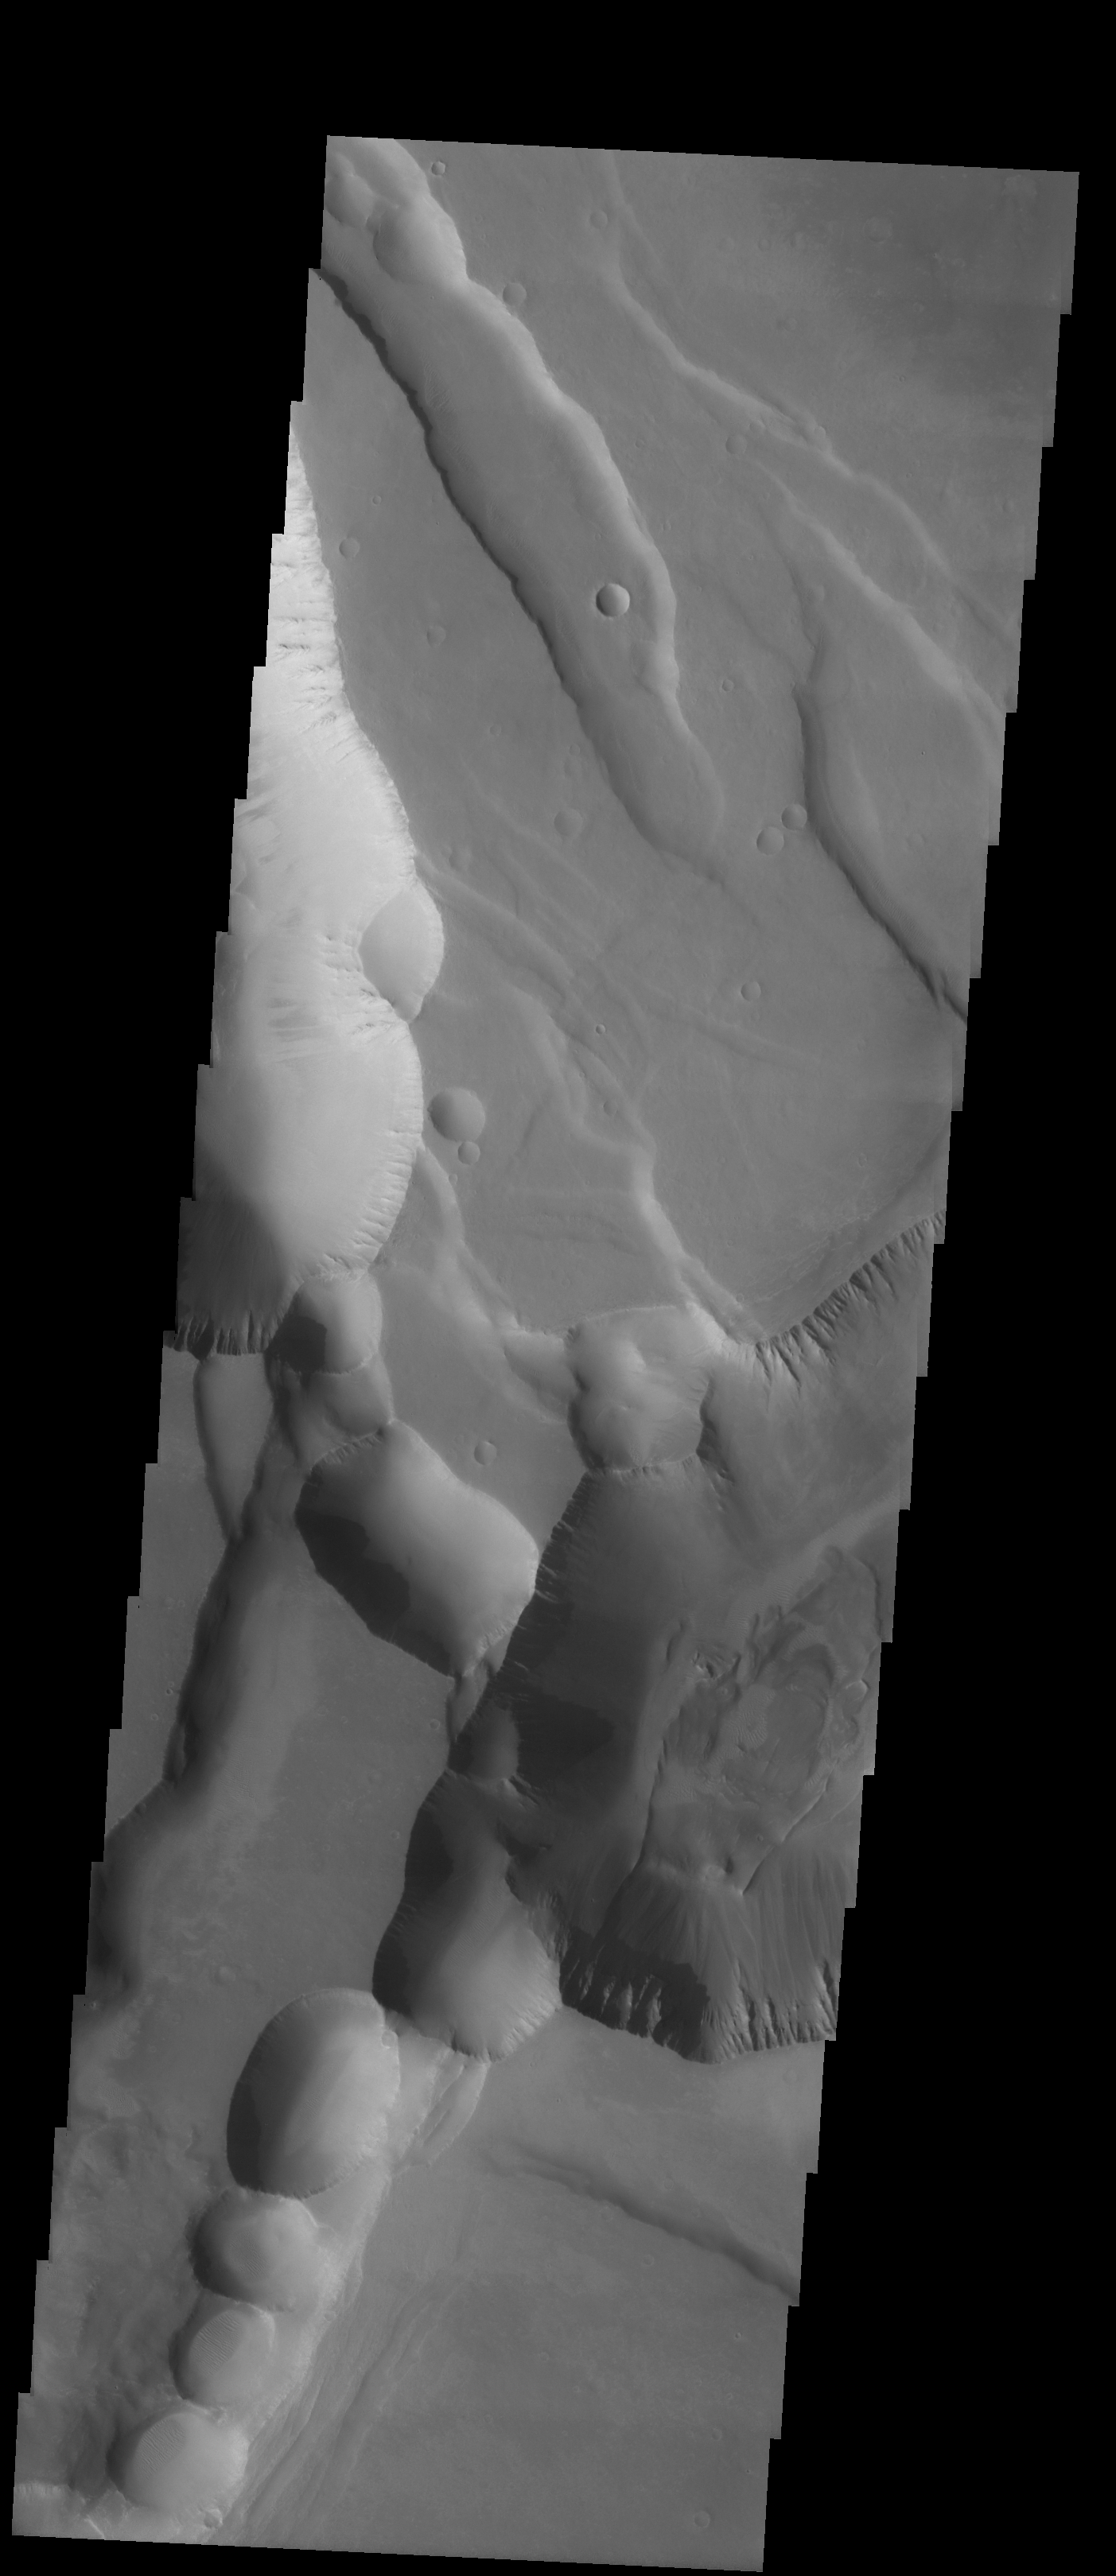

Sulci Collapse Pits

We will be looking at collapse pits for the next two weeks. Collapse pits on Mars are formed in several ways. In volcanic areas, channelized lava flows can form roofs which insulate the flowing lava. These features are termed lava tubes on Earth and are common features in basaltic flows. After the lava has drained, parts of the roof of the tube will collapse under its own weight. These collapse pits will only be as deep as the bottom of the original lava tube. Another type of collapse feature associated with volcanic areas arises when very large eruptions completely evacuate the magma chamber beneath the volcano. The weight of the volcano will cause the entire edifice to subside into the void space below it. Structural features including fractures and graben will form during the subsidence. Many times collapse pits will form within the graben. In addition to volcanic collapse pits, Mars has many collapse pits formed when volatiles (such as subsurface ice) are released from the surface layers. As the volatiles leave, the weight of the surrounding rock causes collapse pits to form.

This is the Noctis Labyrinthus region of Mars. These collapse pits are forming along structural fractures that are allowing the release of volatiles from the subsurface. This is believed to be the way that chaos terrain forms on Mars. This area represents the early stage of chaos formation.

Image information: VIS instrument. Latitude -12.6, Longitude 264 East (96 West). 19 meter/pixel resolution.

Note: this THEMIS visual image has not been radiometrically nor geometrically calibrated for this preliminary release. An empirical correction has been performed to remove instrumental effects. A linear shift has been applied in the cross-track and down-track direction to approximate spacecraft and planetary motion. Fully calibrated and geometrically projected images will be released through the Planetary Data System in accordance with Project policies at a later time.

NASA’s Jet Propulsion Laboratory manages the 2001 Mars Odyssey mission for NASA’s Office of Space Science, Washington, D.C. The Thermal Emission Imaging System (THEMIS) was developed by Arizona State University, Tempe, in collaboration with Raytheon Santa Barbara Remote Sensing. The THEMIS investigation is led by Dr. Philip Christensen at Arizona State University. Lockheed Martin Astronautics, Denver, is the prime contractor for the Odyssey project, and developed and built the orbiter. Mission operations are conducted jointly from Lockheed Martin and from JPL, a division of the California Institute of Technology in Pasadena.

Credit: NASA/JPL/Arizona State University